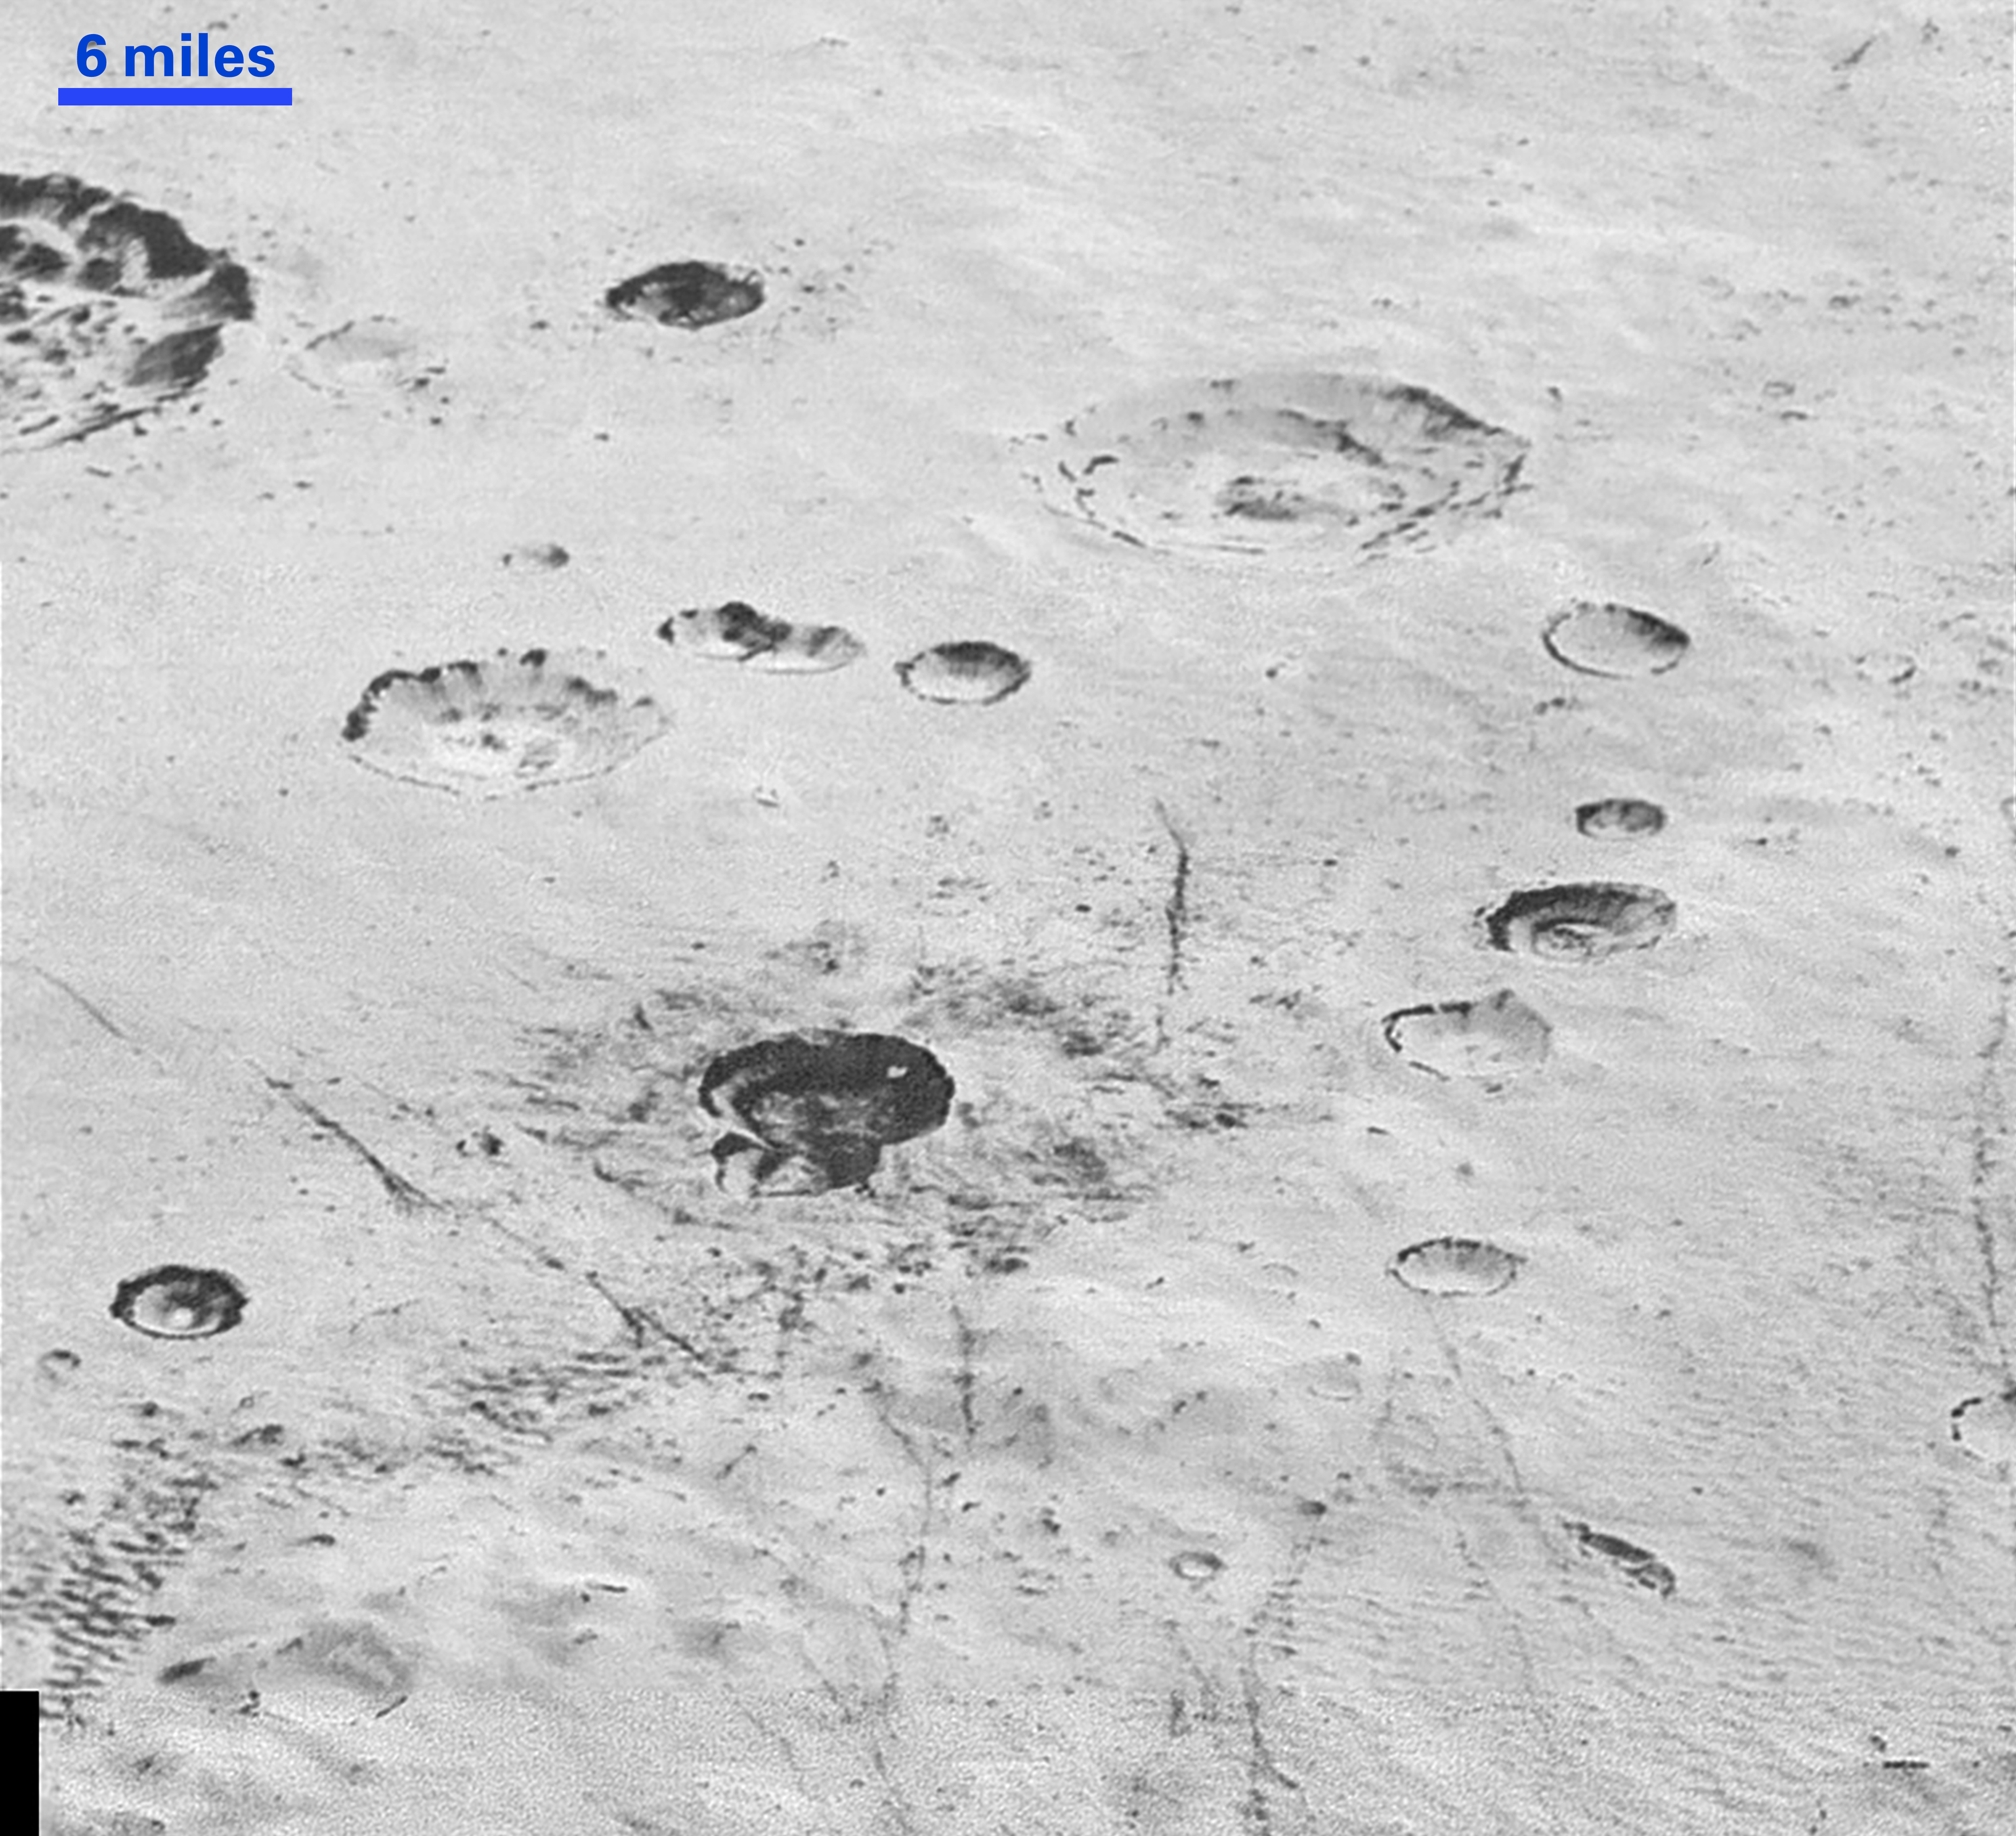

Layered Craters and Icy Plains

This highest-resolution image from NASA’s New Horizons spacecraft reveals new details of Pluto’s rugged, icy cratered plains. Notice the layering in the interior walls of many craters (the large crater at upper right is a good example) — layers in geology usually mean an important change in composition or event but at the moment New Horizons team members do not know if they are seeing local, regional or global layering. The darker crater in the lower center is apparently younger than the others, because dark material ejected from within — its “ejecta blanket” — have not been erased and can still be made out. The origin of the many dark linear features trending roughly vertically in the bottom half of the image is under debate, but may be tectonic. Most of the craters seen here lie within the 155-mile (250-kilometer)-wide Burney Basin, whose outer rim or ring forms the line of hills or low mountains at bottom. The basin is informally named after Venetia Burney, the English schoolgirl who first proposed the name “Pluto” for the newly discovered planet in 1930.

The top of the image is to Pluto’s northwest. These images were made with the telescopic Long Range Reconnaissance Imager (LORRI) aboard New Horizons, in a timespan of about a minute centered on 11:36 UT on July 14 — just about 15 minutes before New Horizons’ closest approach to Pluto– from a range of just 10,000 miles (17,000 kilometers). They were obtained with an unusual observing mode; instead of working in the usual “point and shoot,” LORRI snapped pictures every three seconds while the Ralph/Multispectral Visual Imaging Camera (MVIC) aboard New Horizons was scanning the surface. This mode requires unusually short exposures to avoid blurring the images.

The Johns Hopkins University Applied Physics Laboratory in Laurel, Maryland, designed, built, and operates the New Horizons spacecraft, and manages the mission for NASA’s Science Mission Directorate. The Southwest Research Institute, based in San Antonio, leads the science team, payload operations and encounter science planning. New Horizons is part of the New Frontiers Program managed by NASA’s Marshall Space Flight Center in Huntsville, Alabama.

Credit: NASA/Johns Hopkins University Applied Physics Laboratory/Southwest Research Institute